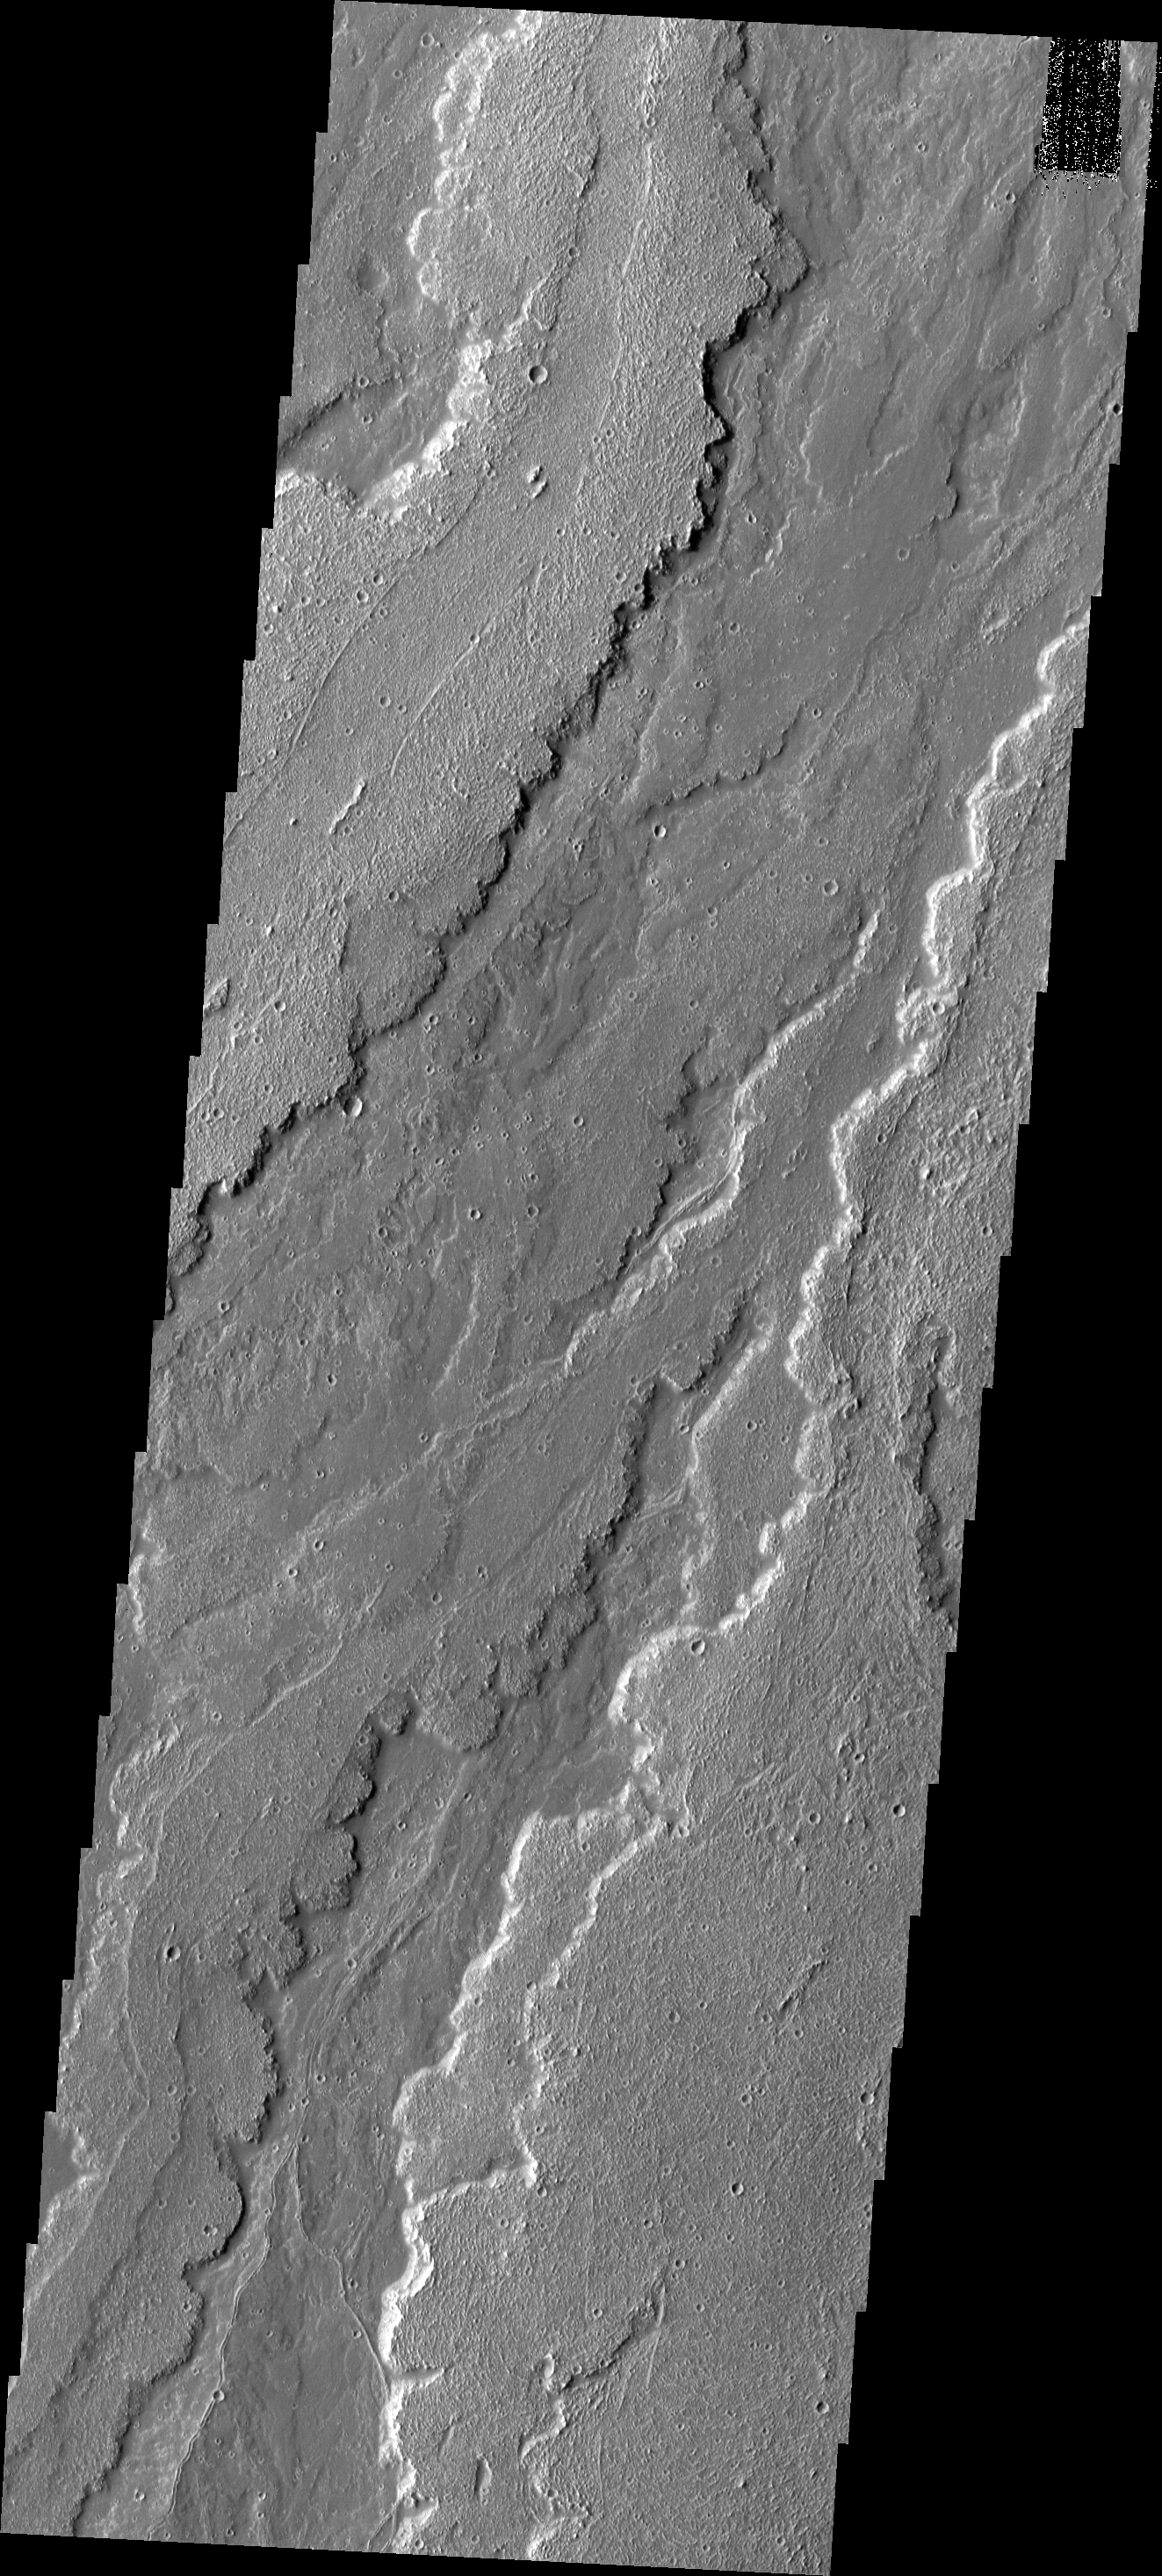

Daedalia Planum

This image shows a small portion of the extensive lava flows from Arsia Mons that make up Daedalia Planum.

Image information: VIS instrument. Latitude -21.1N, Longitude 240.8E. 17 meter/pixel resolution.

Please see the THEMIS Data Citation Note for details on crediting THEMIS images.

Note: this THEMIS visual image has not been radiometrically nor geometrically calibrated for this preliminary release. An empirical correction has been performed to remove instrumental effects. A linear shift has been applied in the cross-track and down-track direction to approximate spacecraft and planetary motion. Fully calibrated and geometrically projected images will be released through the Planetary Data System in accordance with Project policies at a later time.

NASA’s Jet Propulsion Laboratory manages the 2001 Mars Odyssey mission for NASA’s Office of Space Science, Washington, D.C. The Thermal Emission Imaging System (THEMIS) was developed by Arizona State University, Tempe, in collaboration with Raytheon Santa Barbara Remote Sensing. The THEMIS investigation is led by Dr. Philip Christensen at Arizona State University. Lockheed Martin Astronautics, Denver, is the prime contractor for the Odyssey project, and developed and built the orbiter. Mission operations are conducted jointly from Lockheed Martin and from JPL, a division of the California Institute of Technology in Pasadena.

Credit: NASA/JPL/ASU